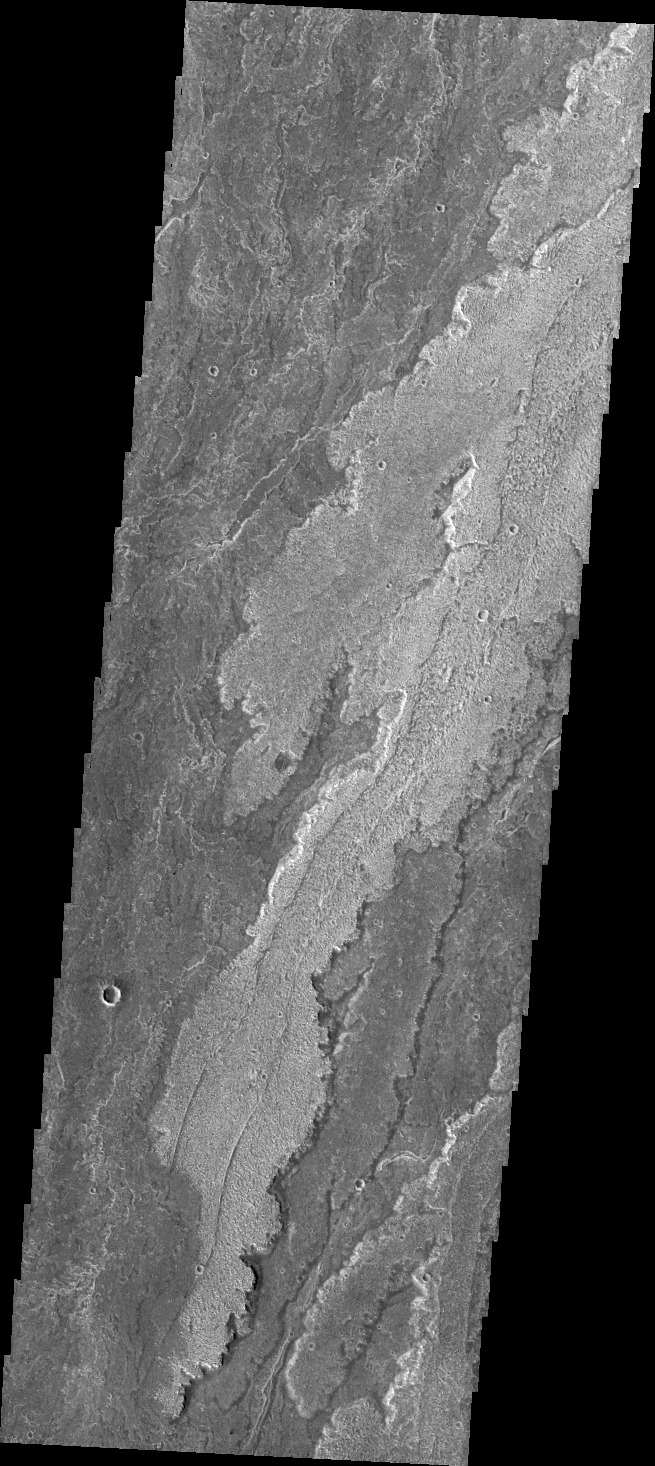

Daedalia Planum

The volcanic flows in Daedalia Planum originated from Arsia Mons. Today’s VIS image shows a tiny portion of Daedalia Planum.

Credit: NASA/JPL/ASU